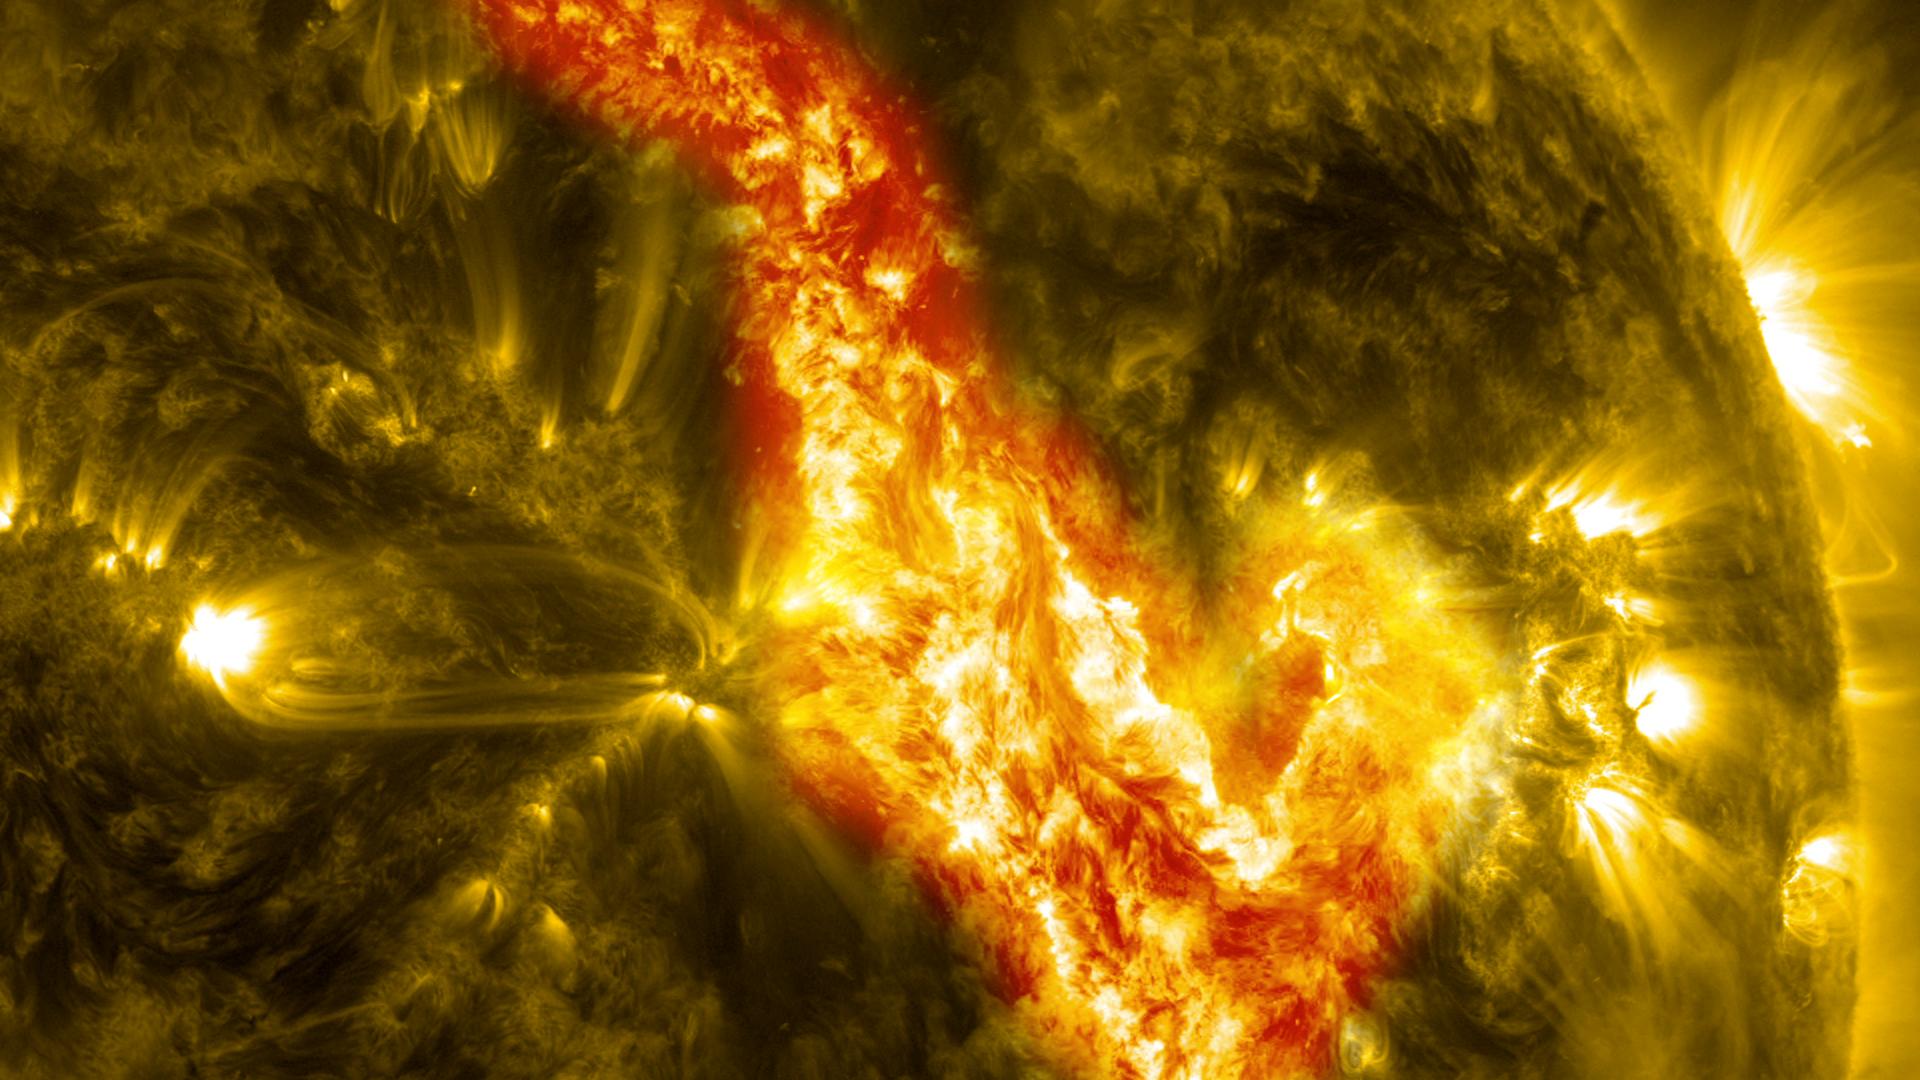

Filament Eruption Creates 'Canyon of Fire' on the Sun

A magnetic filament of solar material erupted on the sun in late September, breaking the quiet conditions in a spectacular fashion. The 200,000 mile long filament ripped through the sun's atmosphere, the corona, leaving behind what looks like a canyon of fire. The glowing canyon traces the channel where magnetic fields held the filament aloft before the explosion. Visualizers at NASA's Goddard Space Flight Center in Greenbelt, Md. combined two days of satellite data to create a short movie of this gigantic event on the sun: bit.ly/166CncU In reality, the sun is not made of fire, but of something called plasma: particles so hot that their electrons have boiled off, creating a charged gas that is interwoven with magnetic fields. These images were captured on Sept. 29-30, 2013, by NASA's Solar Dynamics Observatory, or SDO, which constantly observes the sun in a variety of wavelengths.

Credit: NASA/SDO